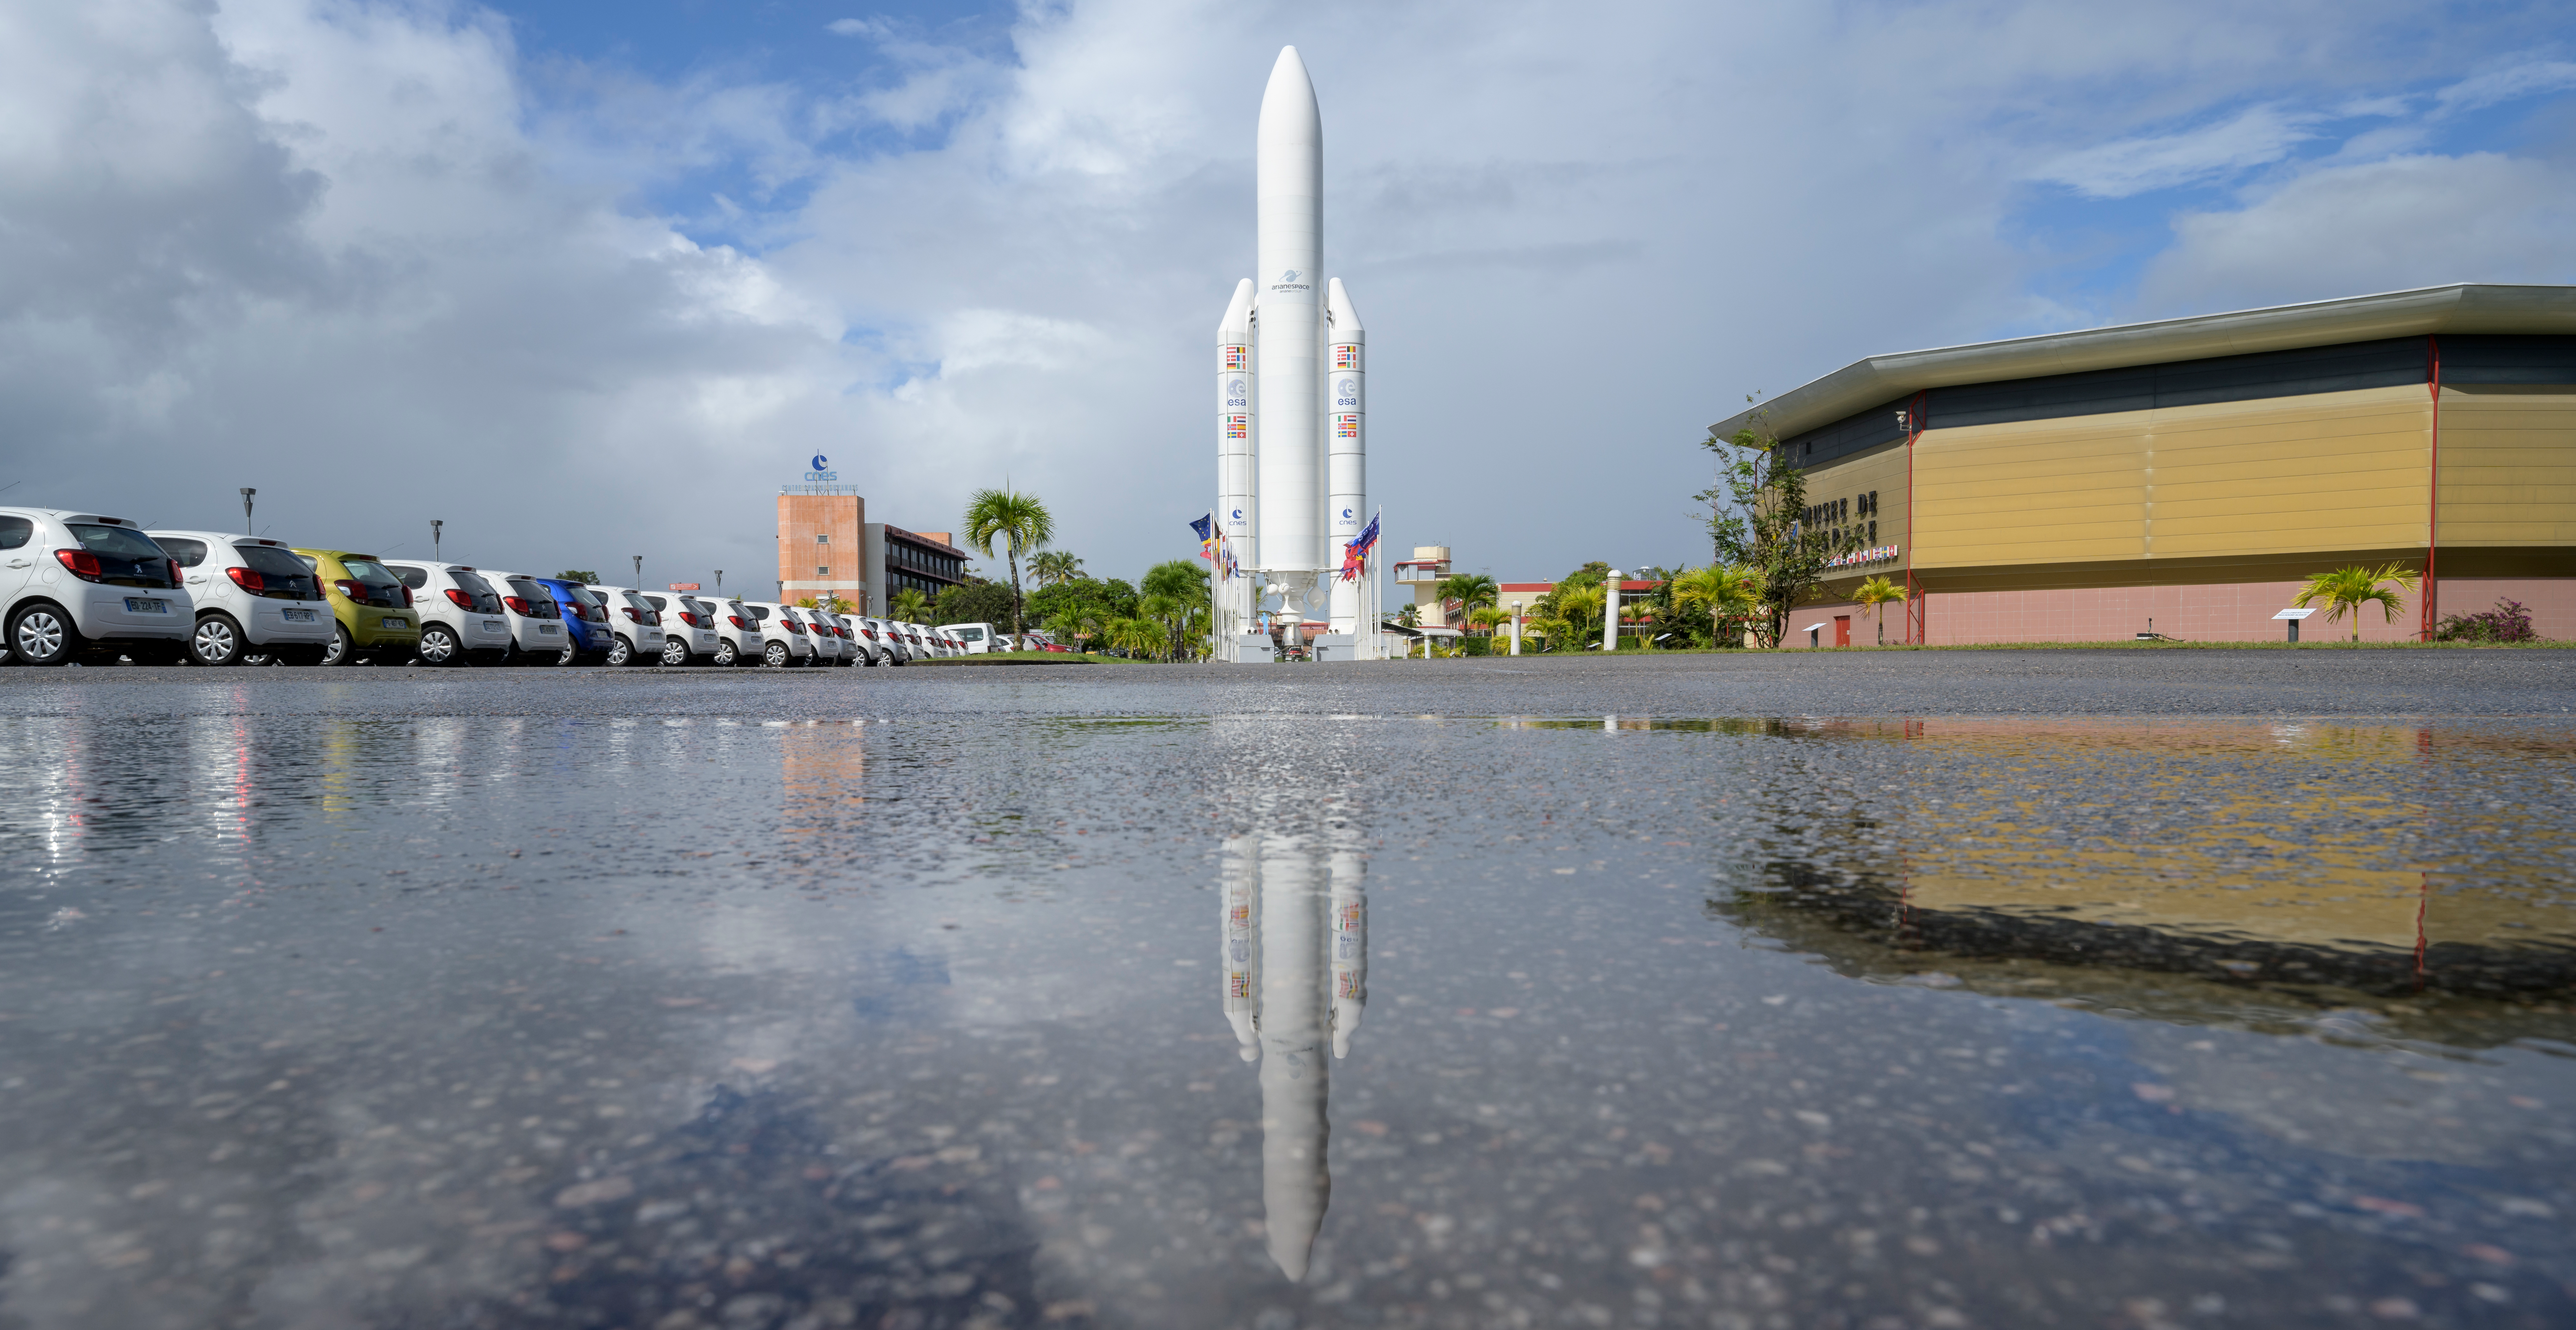

James Webb Space Telescope Prelaunch

A mockup of Arianespace's Ariane 5 rocket is seen at the entrance to the Guiana Space Center in Kourou, French Guiana, Tuesday, Dec. 21, 2021. The James Webb Space Telescope (sometimes called JWST or Webb) is a large infrared telescope with a 21.3 foot (6.5 meter) primary mirror. The observatory is scheduled to launch later in the week and will study every phase of cosmic history—from within our solar system to the most distant observable galaxies in the early universe.

Credit: NASA/Bill Ingalls